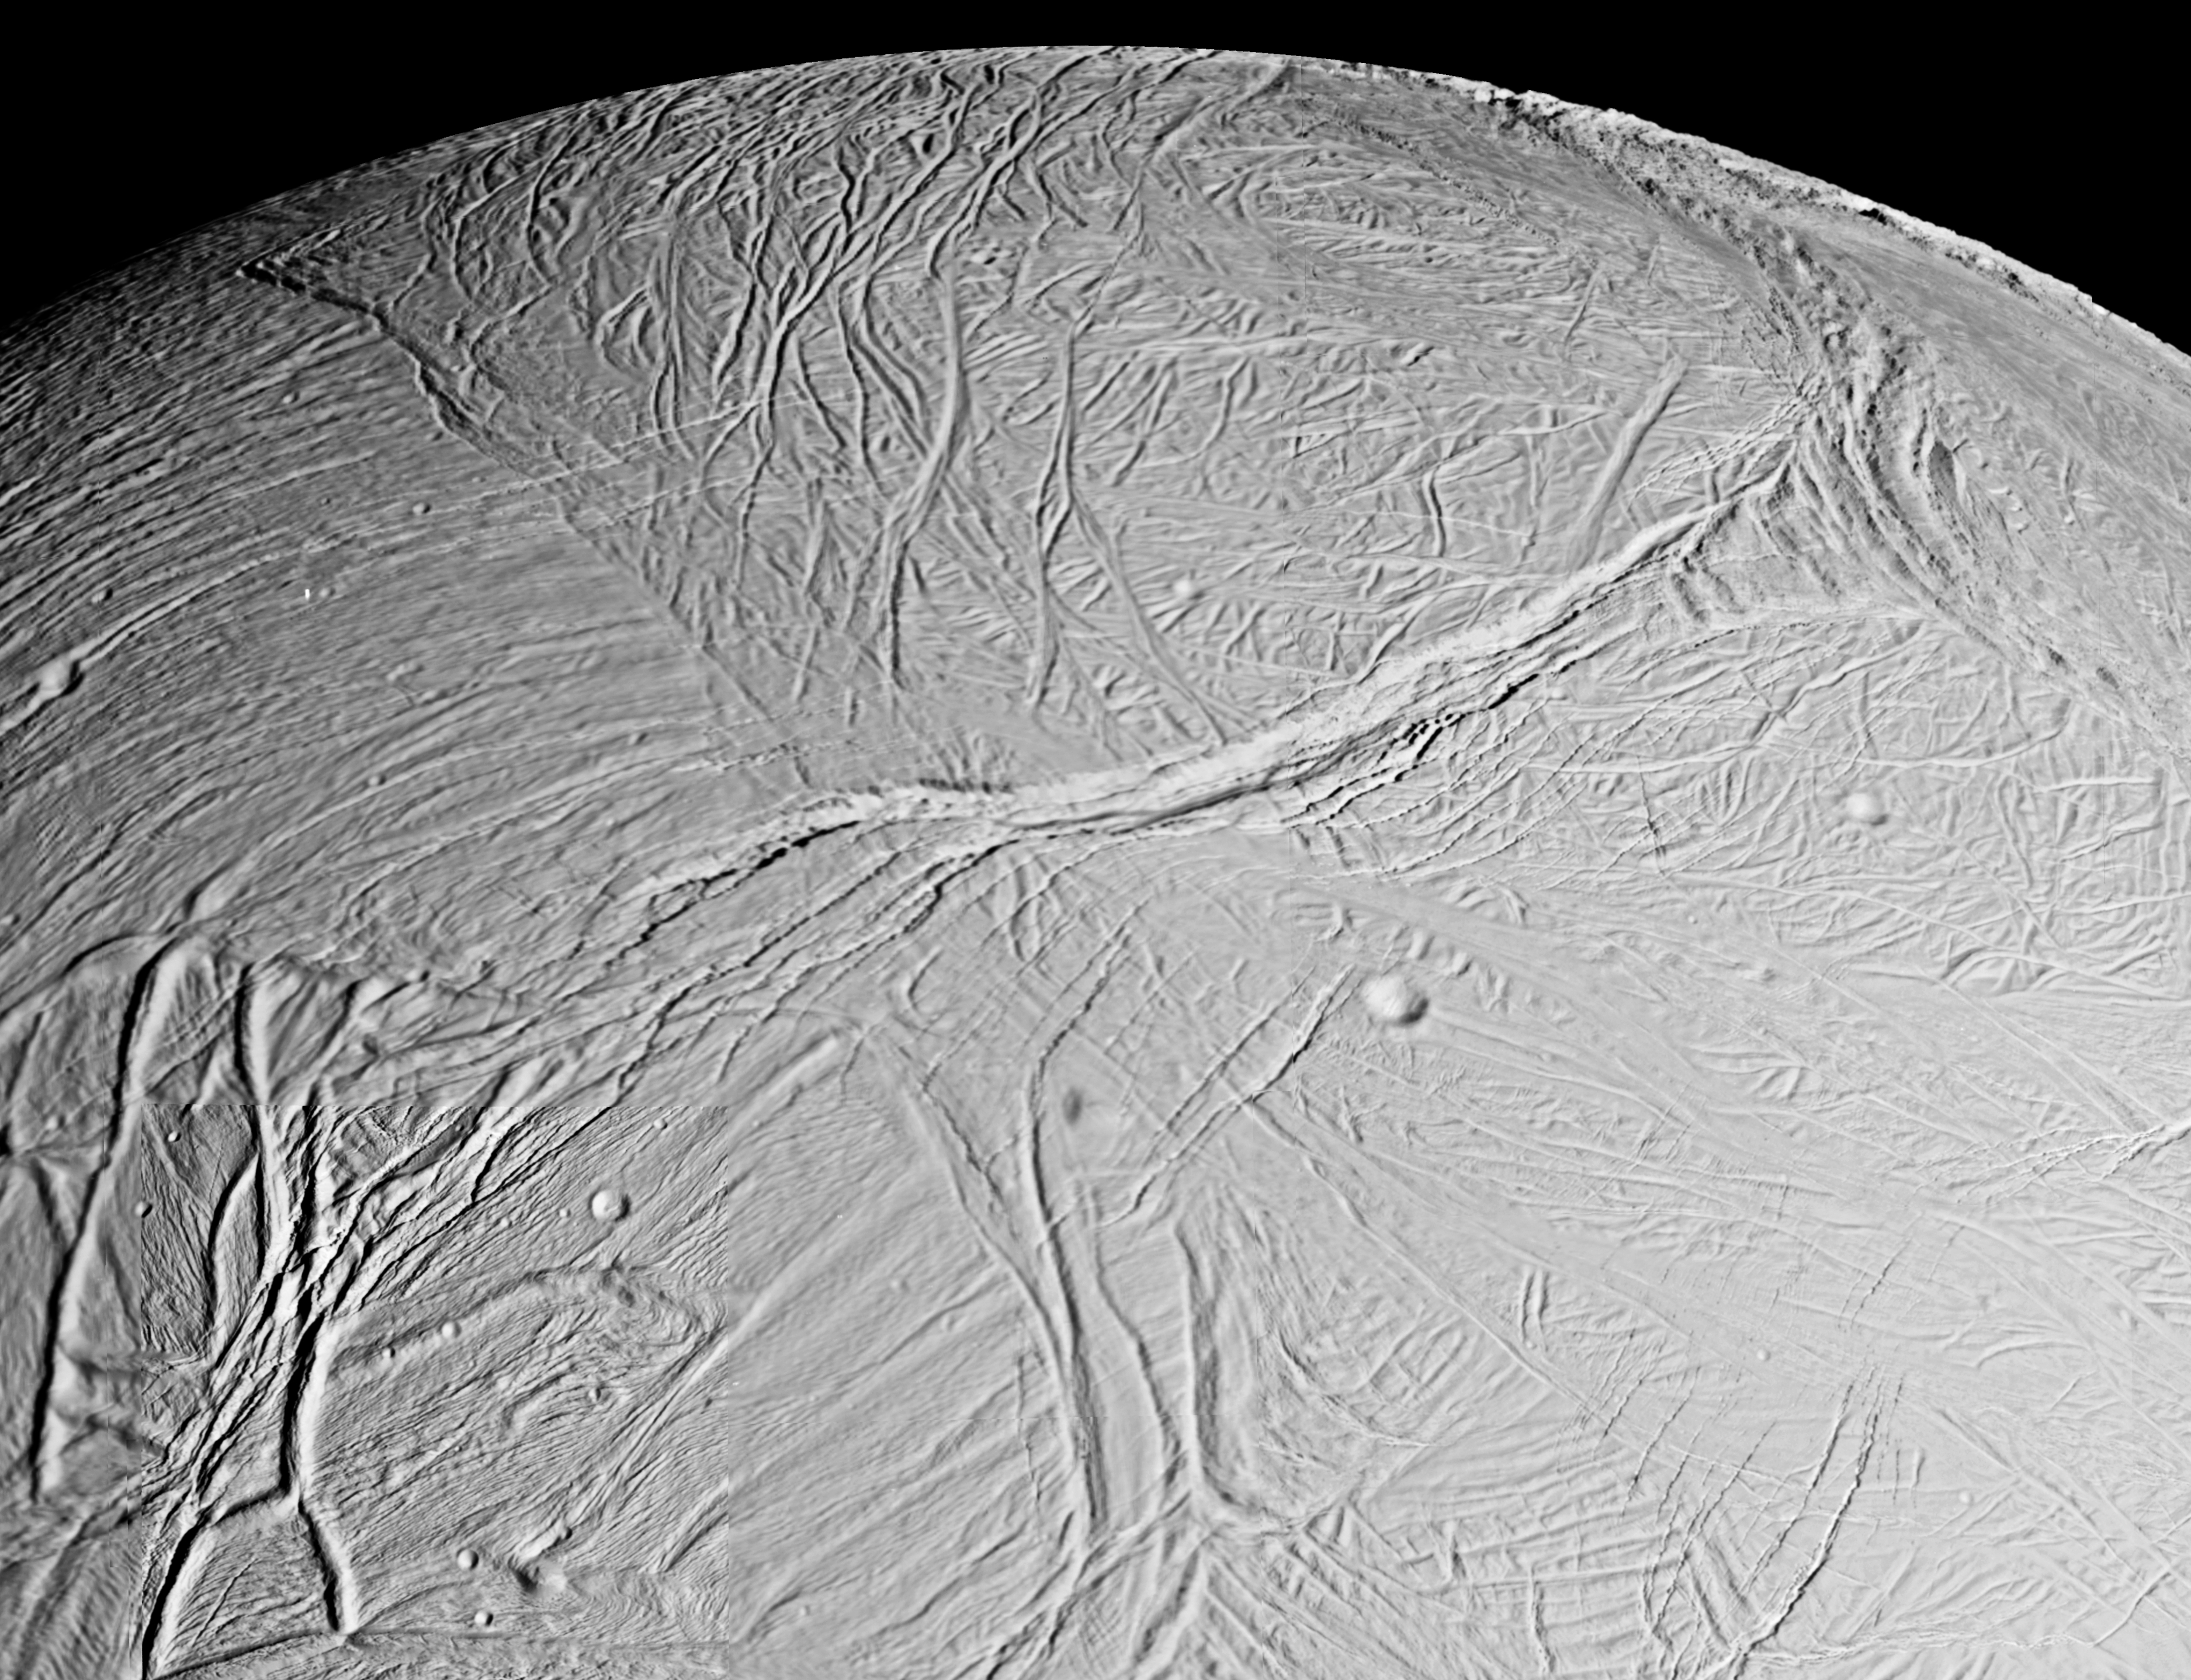

Enceladus Mosaic

Figure 1: Originally Released Image

This spectacular view is a mosaic of four high resolution images taken by the Cassini spacecraft narrow angle camera on Feb. 16, 2005, during its close flyby of Saturn’s moon Enceladus.

The view is about 300 kilometers (200 miles) across and shows the myriad of faults, fractures, folds, troughs and craters that make this Saturnian satellite especially intriguing to planetary scientists. More than 20 years ago, NASA’s Voyager spacecraft gave hints of a surface cut by tectonic features, and subsequent images of other icy moons have revealed many different ways that stresses have acted on icy moon crusts.

The new close-up images of Enceladus, which has a diameter of 505 kilometers (314 miles), show some familiar-looking features and others that are brand new. The work required to unravel their origins, their formation sequence, and the implications for the evolution of icy solar system bodies is just beginning.

Voyager images of Enceladus, which were obtained at much poorer spatial resolution, showed terrains like those seen here. They were called “smooth plains” because they appeared to exhibit little topographic relief. However, Cassini has now viewed these terrains at almost 10 times better resolution. The new images reveal very complex systems of fractures, resurfaced terrain, and in some cases, topographic relief greater than several hundred meters.

Many styles of fracturing are evident in this mosaic. Extending downward from the top center of the mosaic for hundreds of kilometers is a broad belt of complex, interwoven fractures. A huge rift 5 kilometers (3 miles)-wide dissects this belt and extends into several older-looking, distinct regions or “cells” of terrain that themselves exhibit distinct fracture patterns.

Because Cassini flew rapidly past Enceladus, the right-side images were taken from a slightly different perspective than the left, and are delineated by the white box.

The mosaic covers longitudes from about 254 west to 296 west and latitudes from 60 south to the equator.

The images were taken in visible light on Feb. 17, 2005, at distances ranging from of 26,140 to 17,434 kilometers (16,243 to 10,833 miles) from Enceladus and at Sun-Enceladus-spacecraft, or phase, angles ranging from 27 to 29 degrees. Pixel scale in the left-side image is 150 meters (492 feet) per pixel; in the right-side (white box) image, scale is 105 meters (344 feet) per pixel. The image has been contrast-enhanced to aid visibility.

The Cassini-Huygens mission is a cooperative project of NASA, the European Space Agency and the Italian Space Agency. The Jet Propulsion Laboratory, a division of the California Institute of Technology in Pasadena, manages the mission for NASA’s Science Mission Directorate, Washington, D.C. The Cassini orbiter and its two onboard cameras were designed, developed and assembled at JPL. The imaging team is based at the Space Science Institute, Boulder, Colo.

Credit: NASA/JPL/Space Science Institute